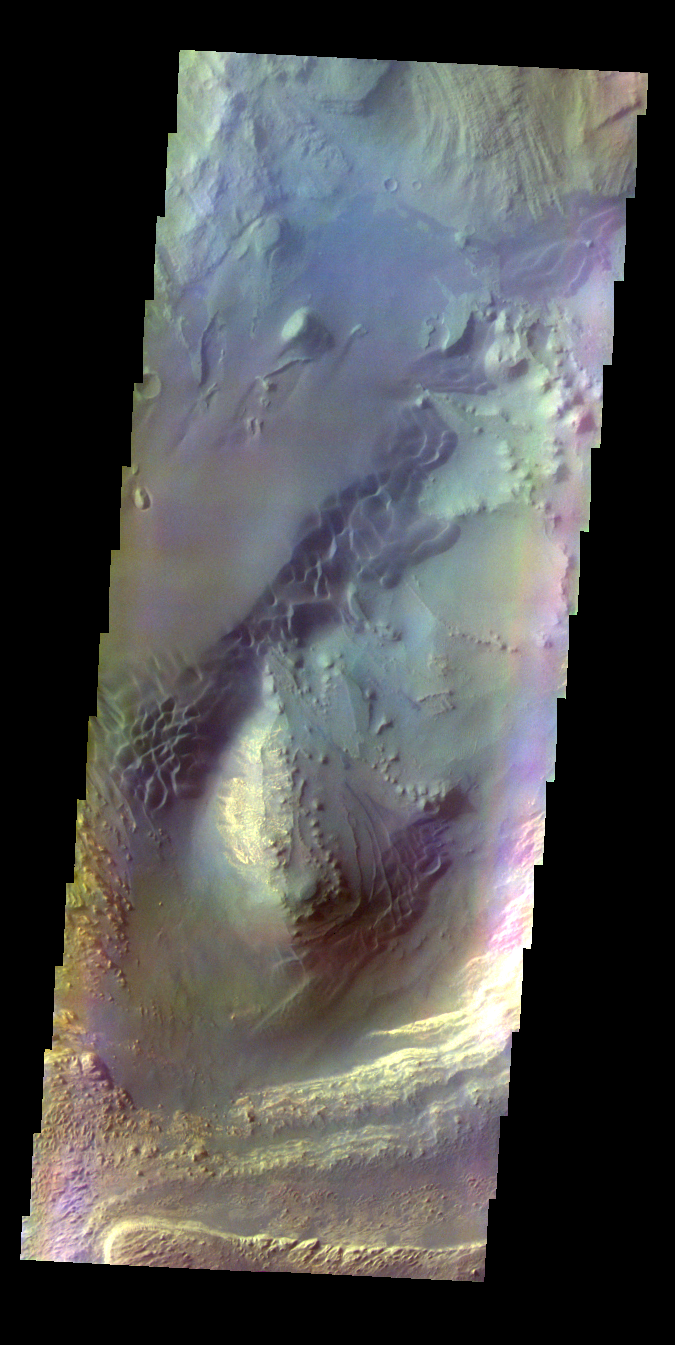

Ganges Chasma – False Color

The THEMIS VIS camera contains 5 filters. The data from different filters can be combined in multiple ways to create a false color image. These false color images may reveal subtle variations of the surface not easily identified in a single band image. Today’s false color image shows part of Ganges Chasma.

Credit: NASA/JPL-Caltech/ASU